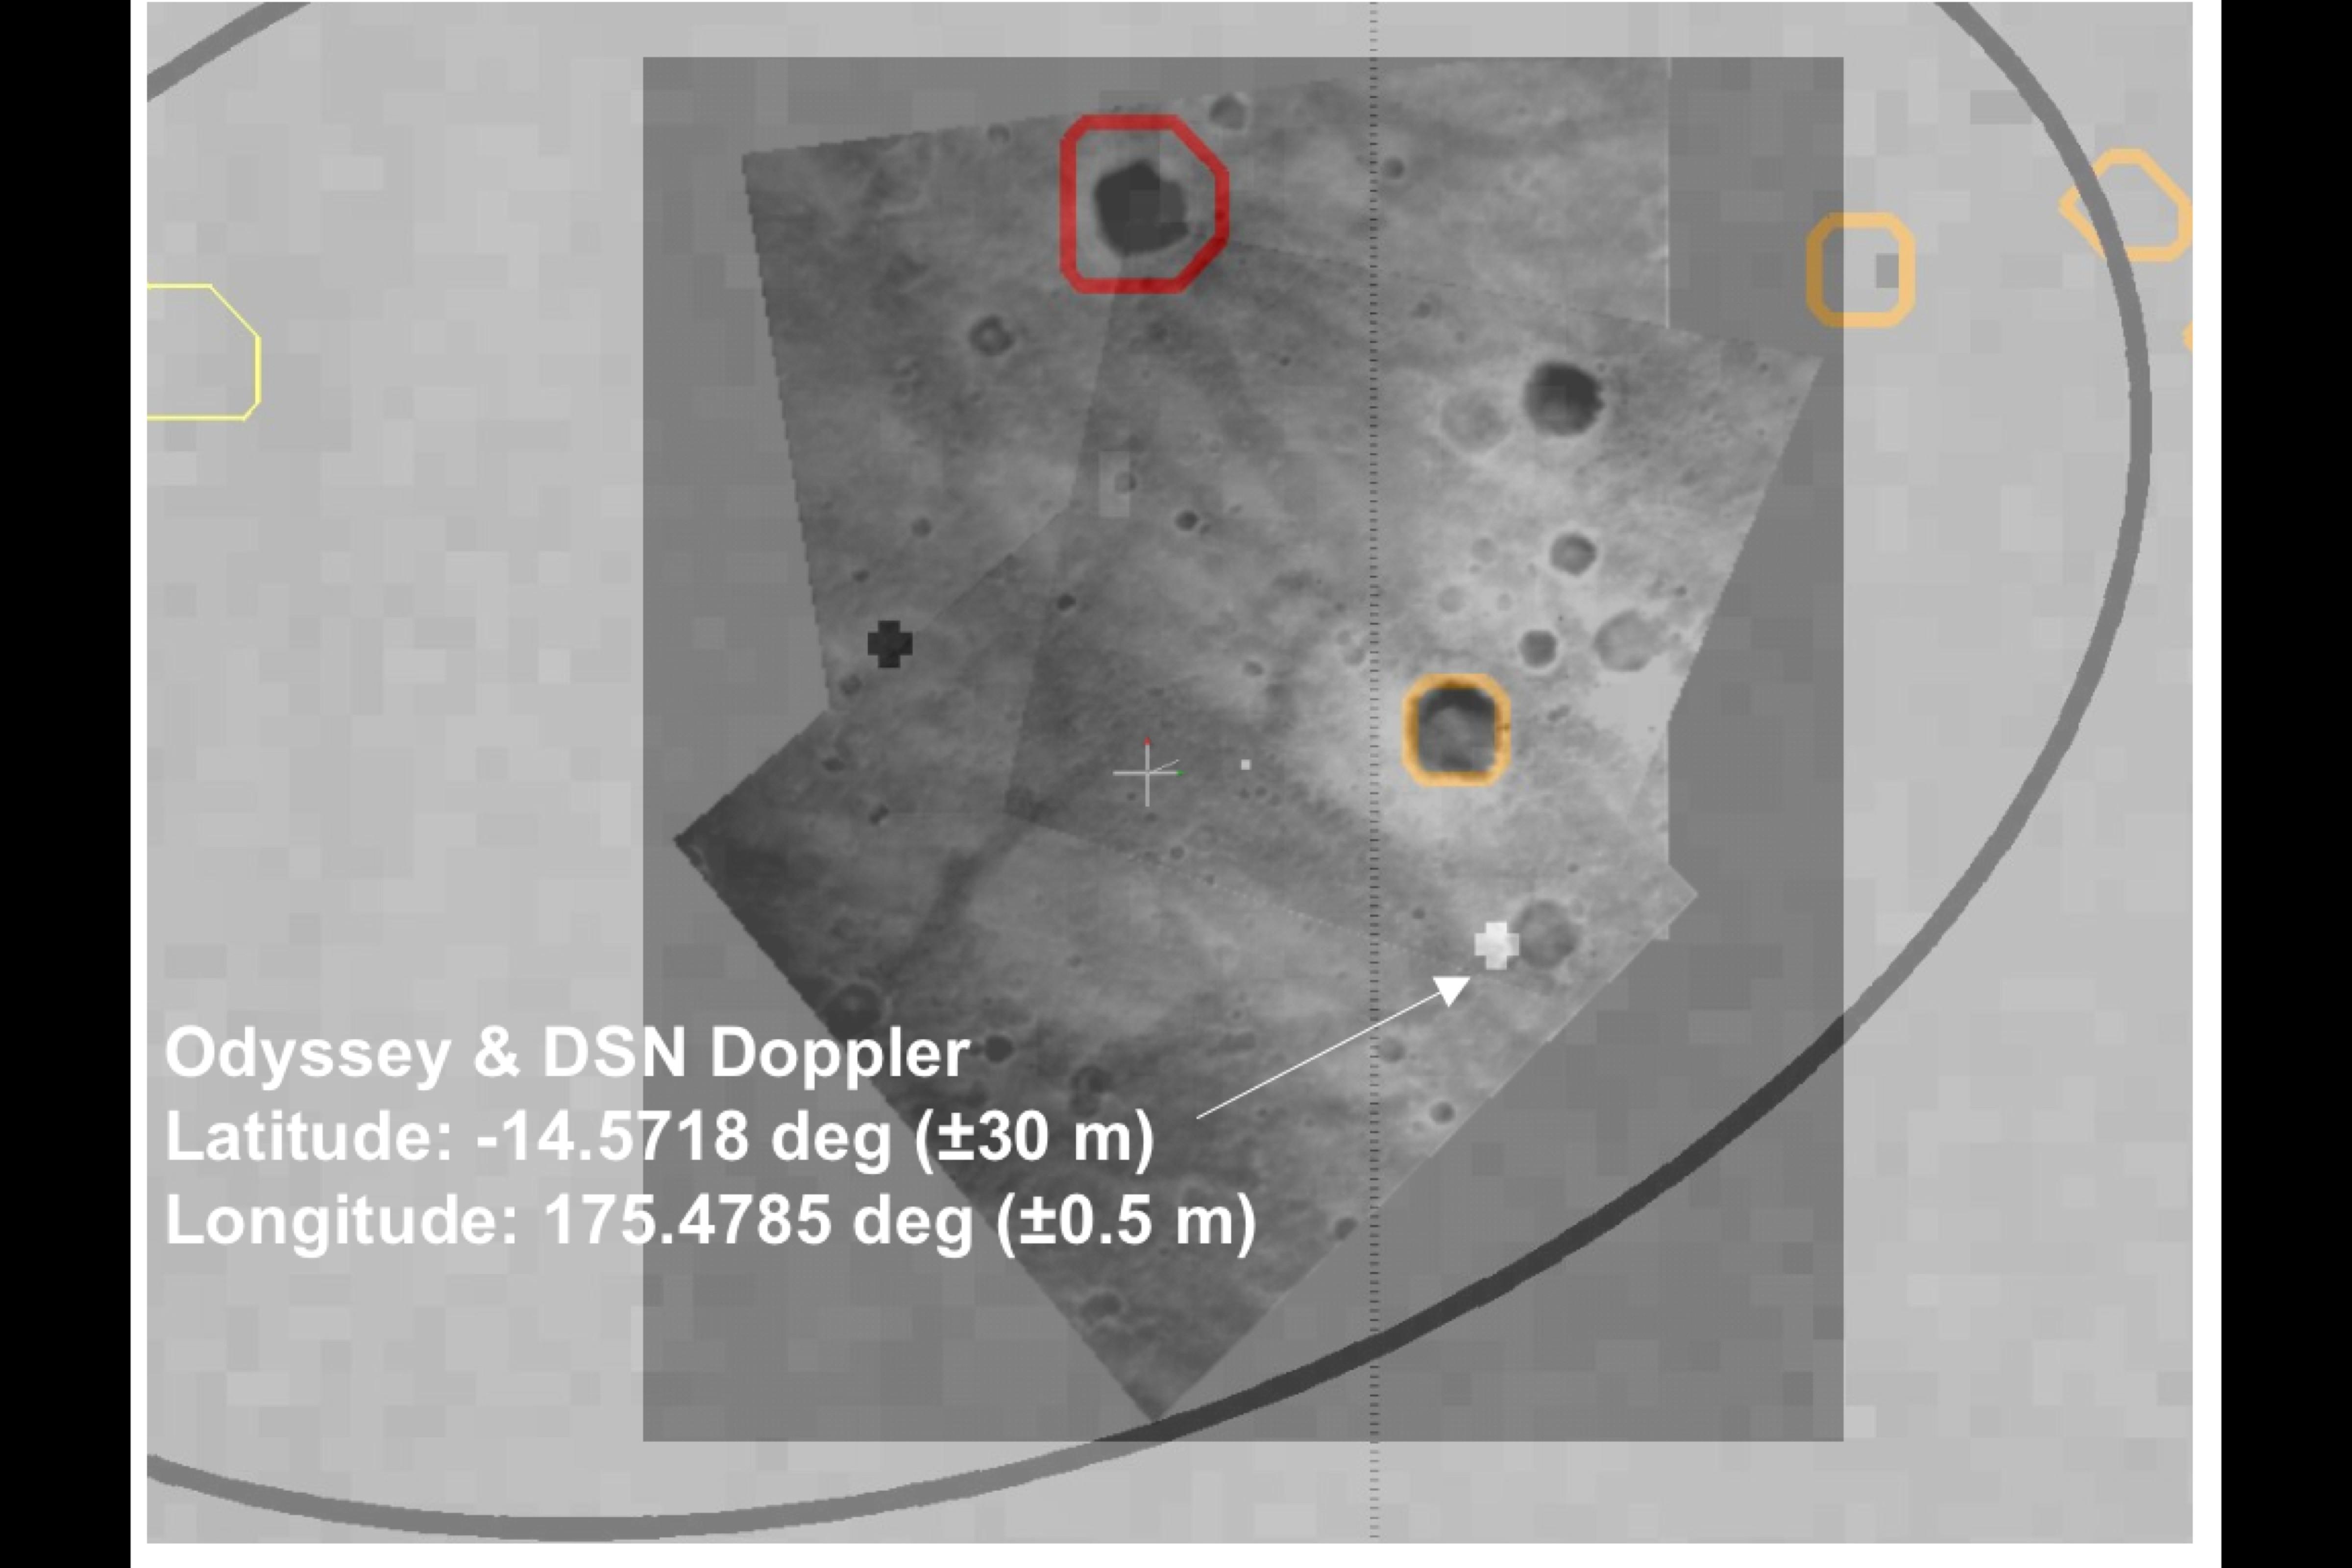

Right on Target-3

This map shows the estimated location of the Mars Exploration Rover Spirit within Gusev Crater, Mars. Measurements taken during the rover’s descent by the Deep Space Network predicted its landing site to be the spot marked with a black cross. Later measurements taken on the ground by both the Deep Space Network and the orbiter Mars Odyssey narrowed the predicted landing site to a spot marked with a white cross. When initially choosing a landing site for the rover, engineers avoided hazardous craters outlined here in yellow and red. This map consists of data taken during Spirit’s descent by the descent image motion estimation system located at the bottom of the rover.

Credit: NASA/JPL